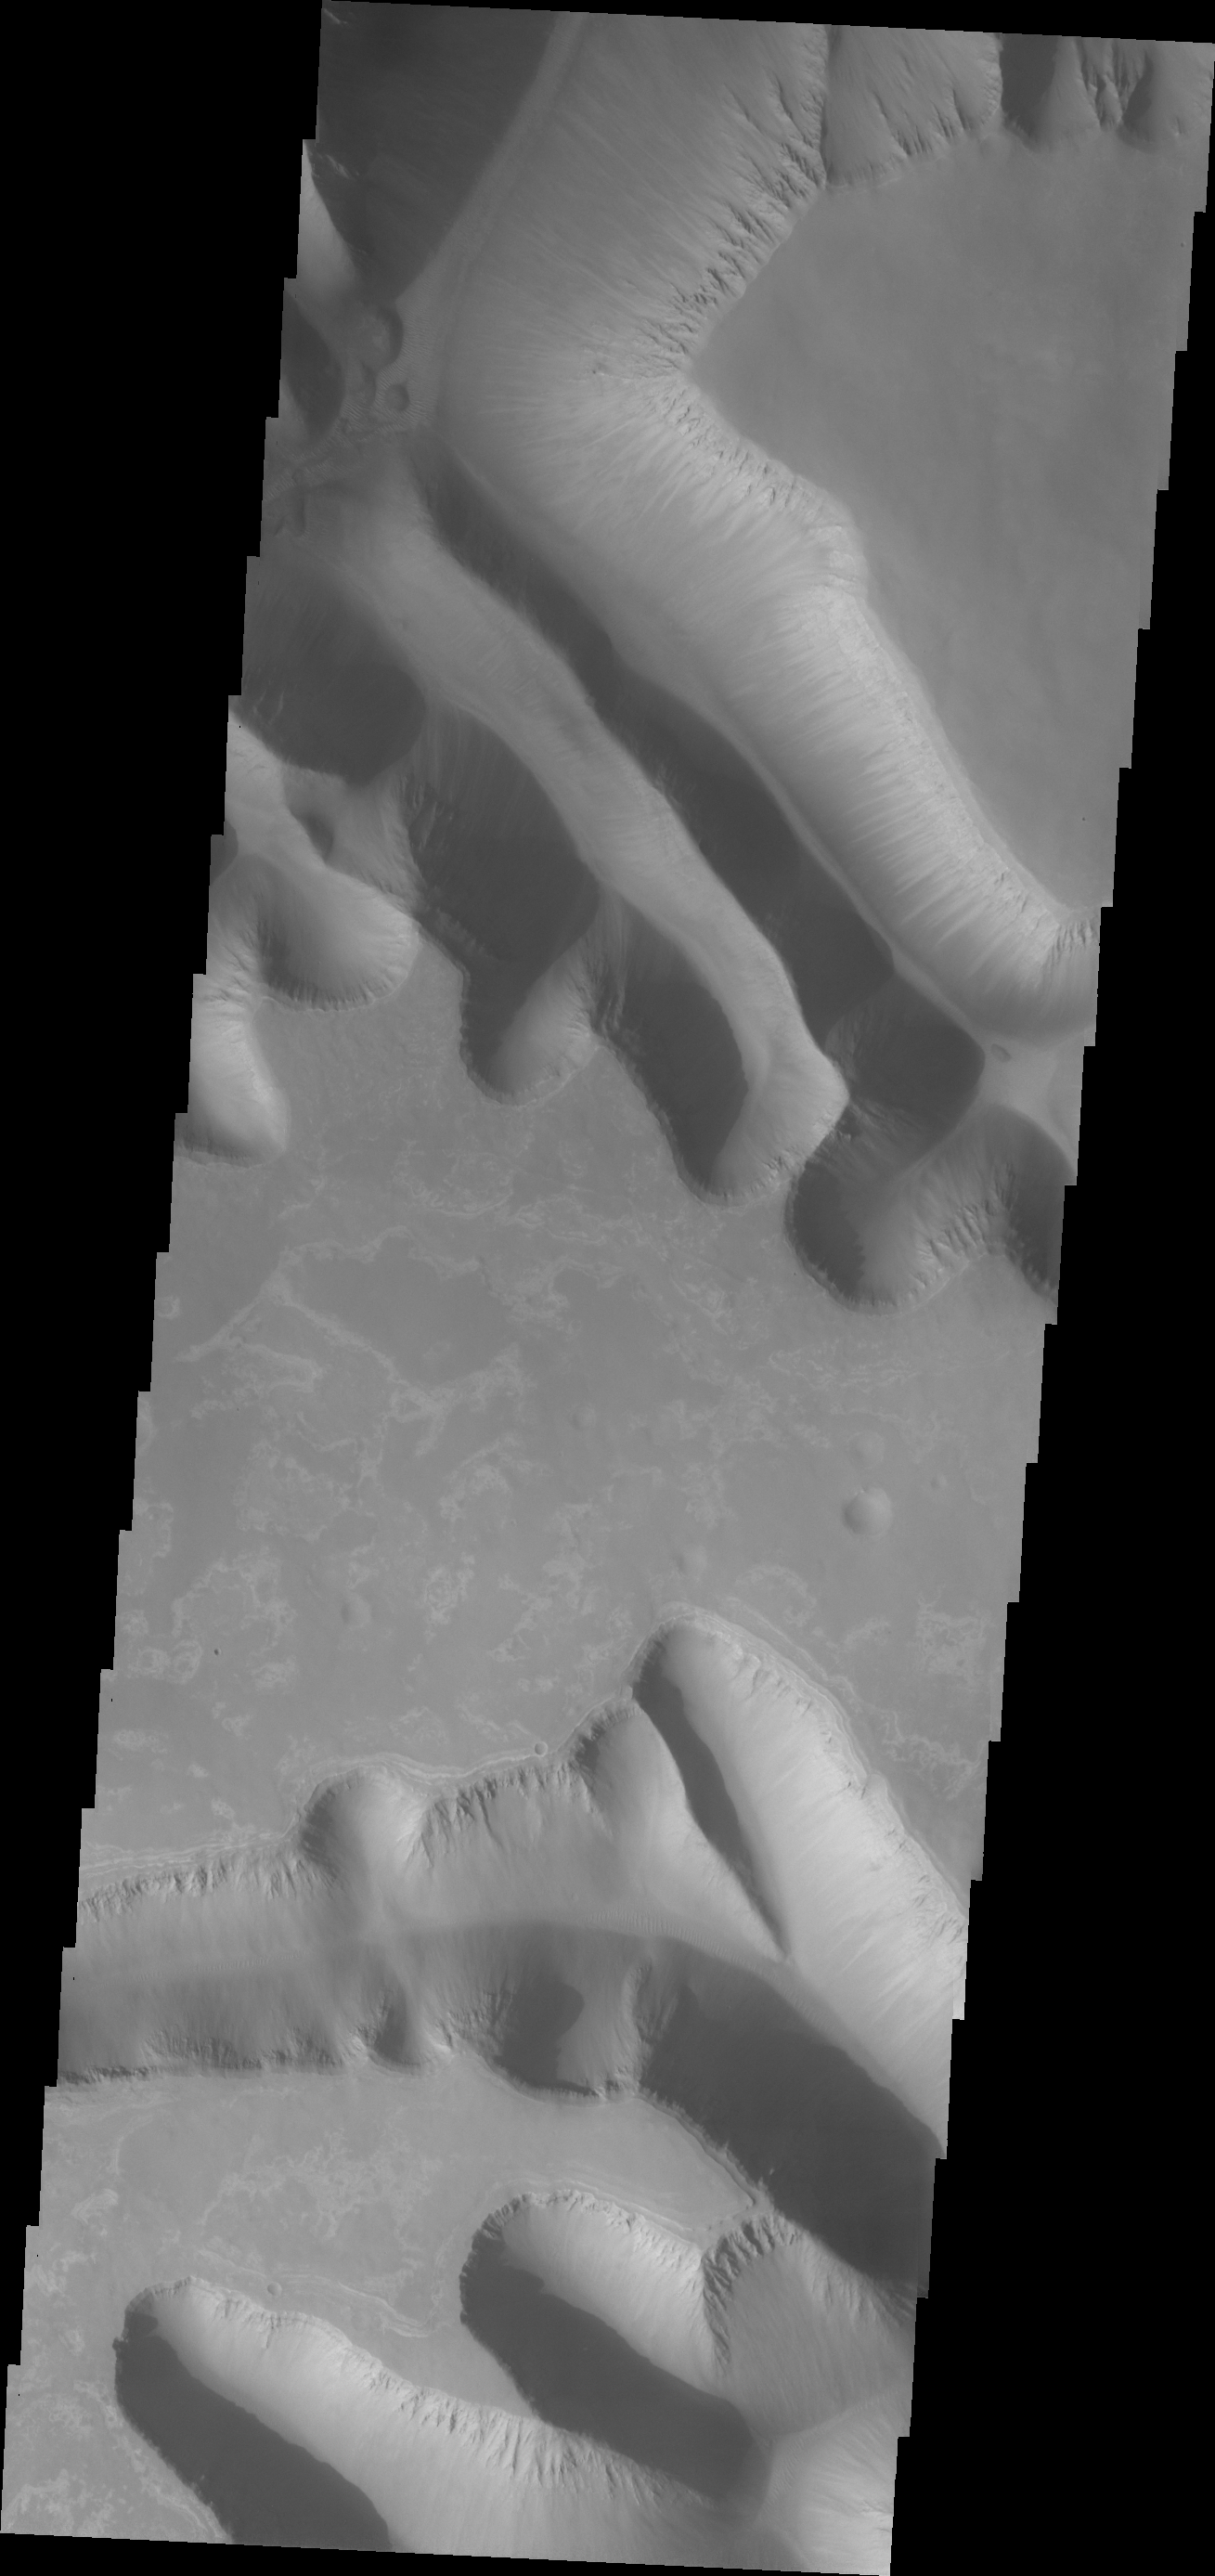

Ius Chasma Mega Gullies

This VIS image shows parts of two giant gully that are located on the southern side of Ius Chasma. Ius Chasma has the largest number of mega gullies of any of the chasmata that make up Valles Marineris.

Credit: NASA/JPL/ASU